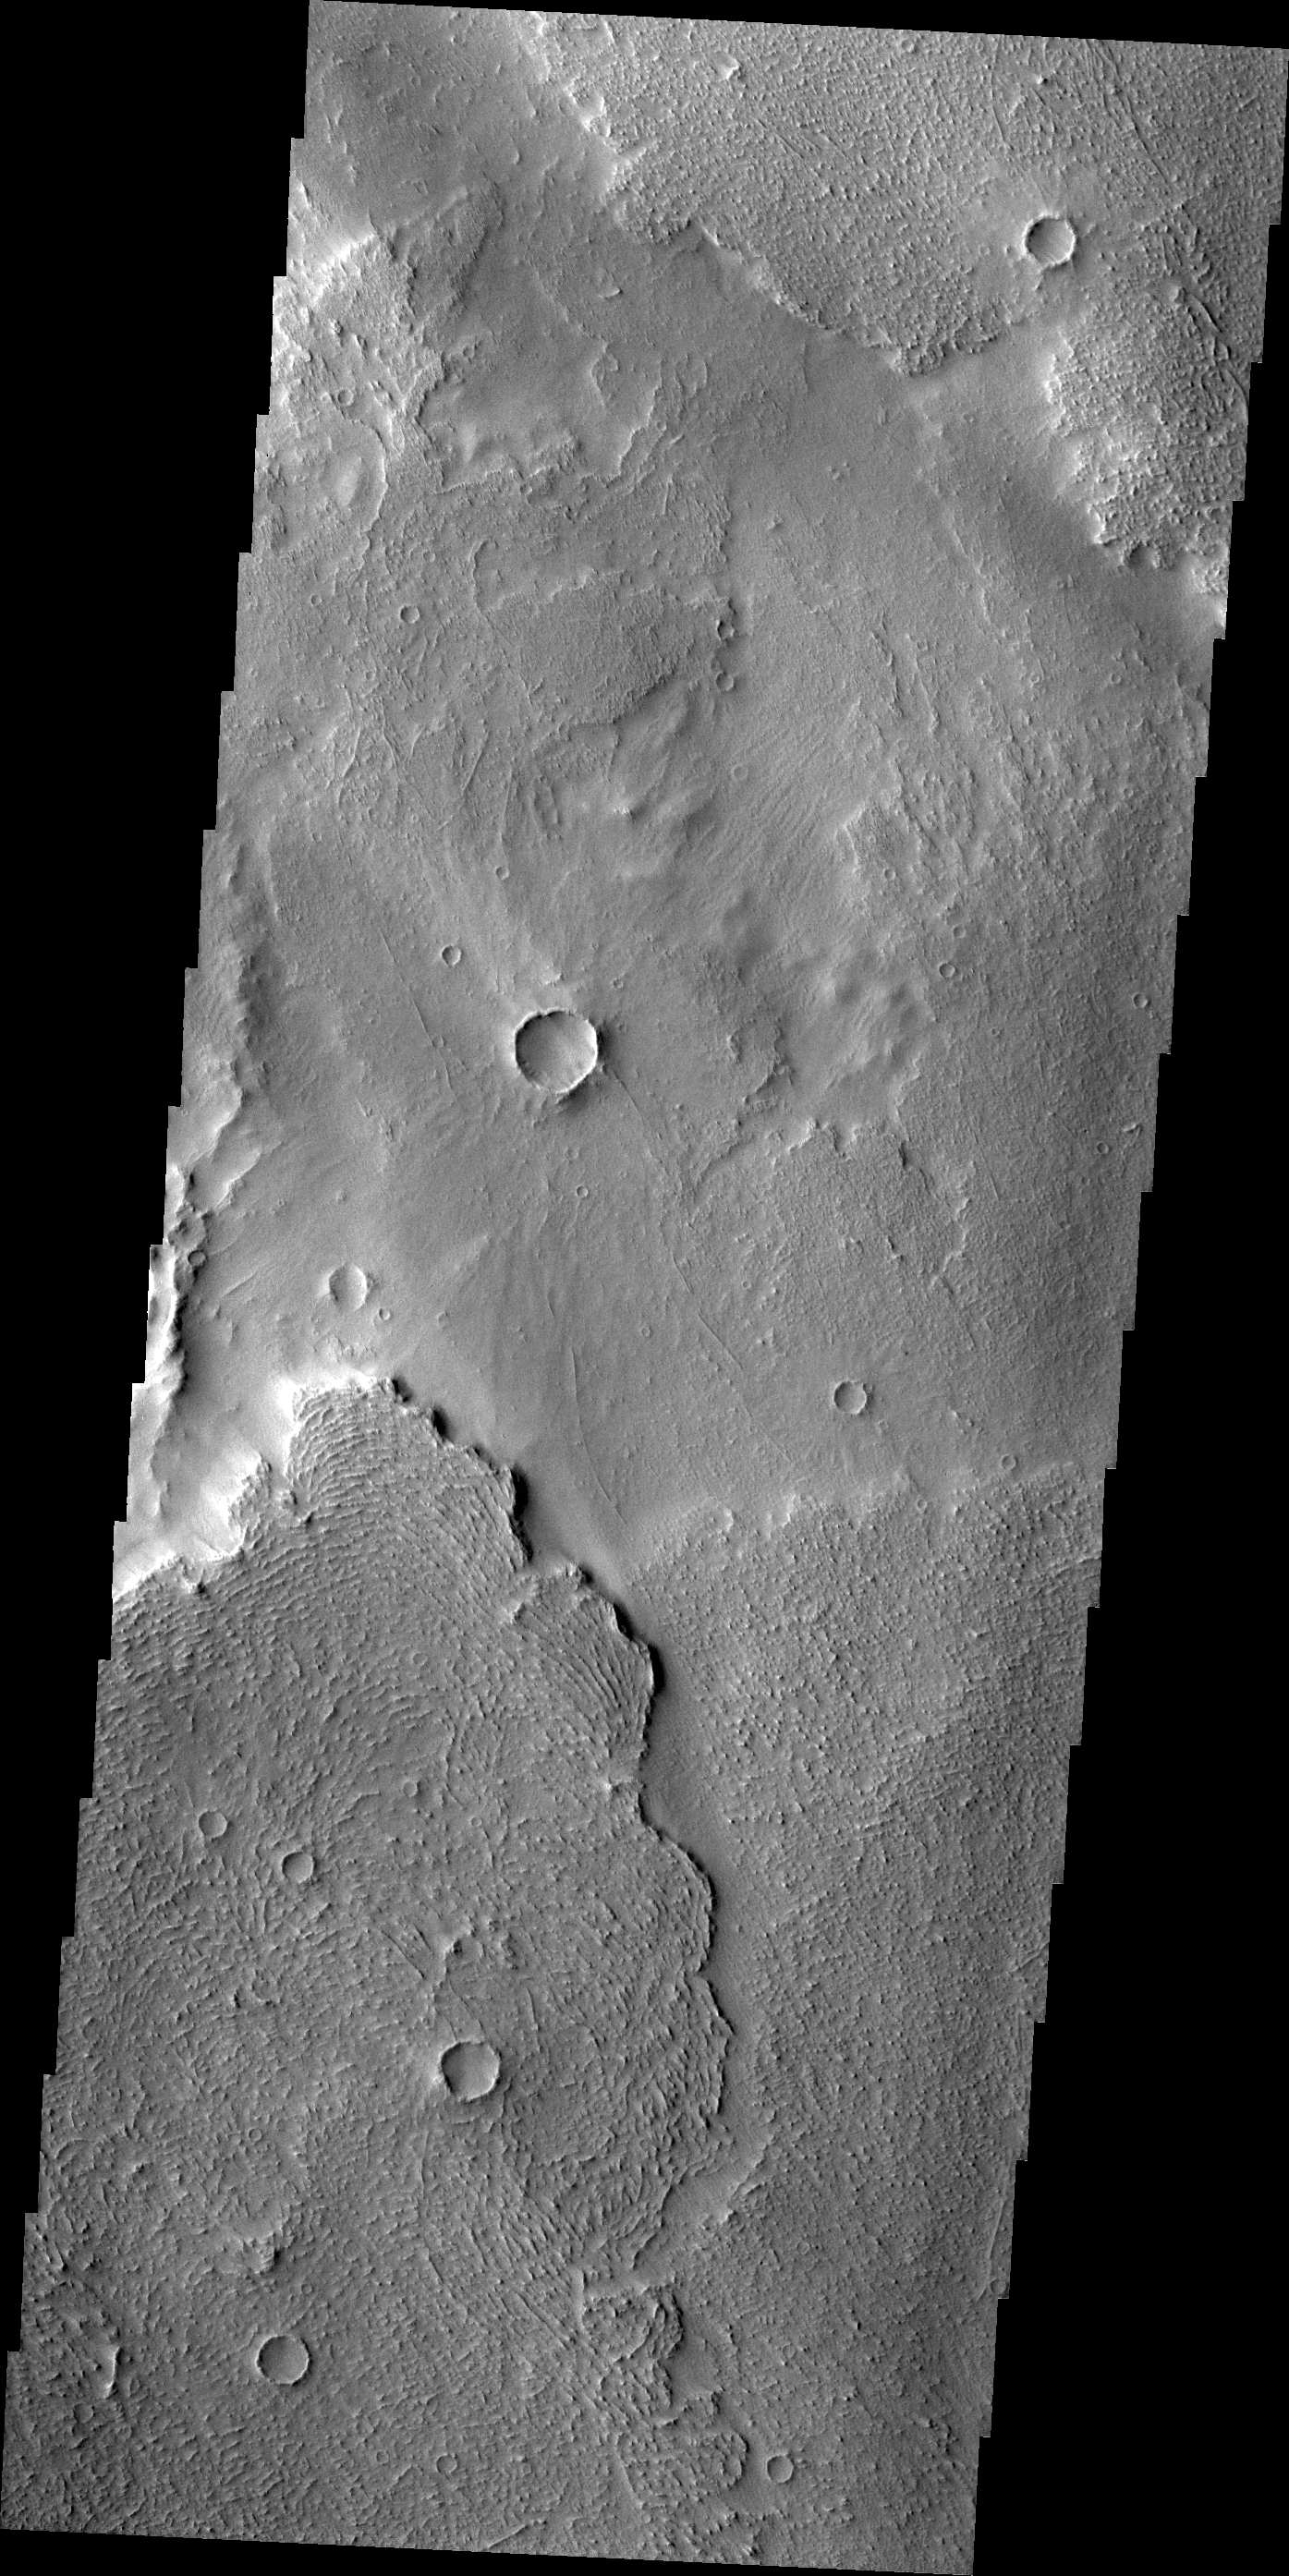

Daedalia Planum

Today’s VIS image shows lava flows near the margin of Daedalia Planum.

Credit: NASA/JPL/ASU